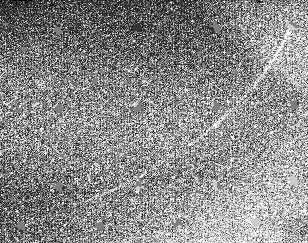

Neptune: Ring Arcs

The Voyager spacecraft was 8.6 million kilometers (5.3 million miles) from Neptune when it took this 61 second exposure through the clear filter with the narrow angle camera on August 19, 1989. The Voyager cameras were programmed to make a systematic search for faint ring arcs and new satellites. The bright upper corner of the image is due to a residual image from a previous long exposure of the planet. The portion of the arc visible here is approximately 35 degrees in longitudinal extent, making it approximately 38,000 kilometers (24,000 miles) in length, and is broken up into three segments separated from each other by approximately 5 degrees. The trailing edge is at the upper right and has an abrupt end while the leading edge seems to fade into the background more gradually. This arc orbits very close to one of the newly discovered Neptune satellites, 1989N4. Close-up studies of this ring arc will be carried out in the coming days which will give higher spatial resolution at different lighting angles. The Voyager Mission is conducted by JPL for NASA’s Office of Space Science and Applications.

Credit: NASA/JPL